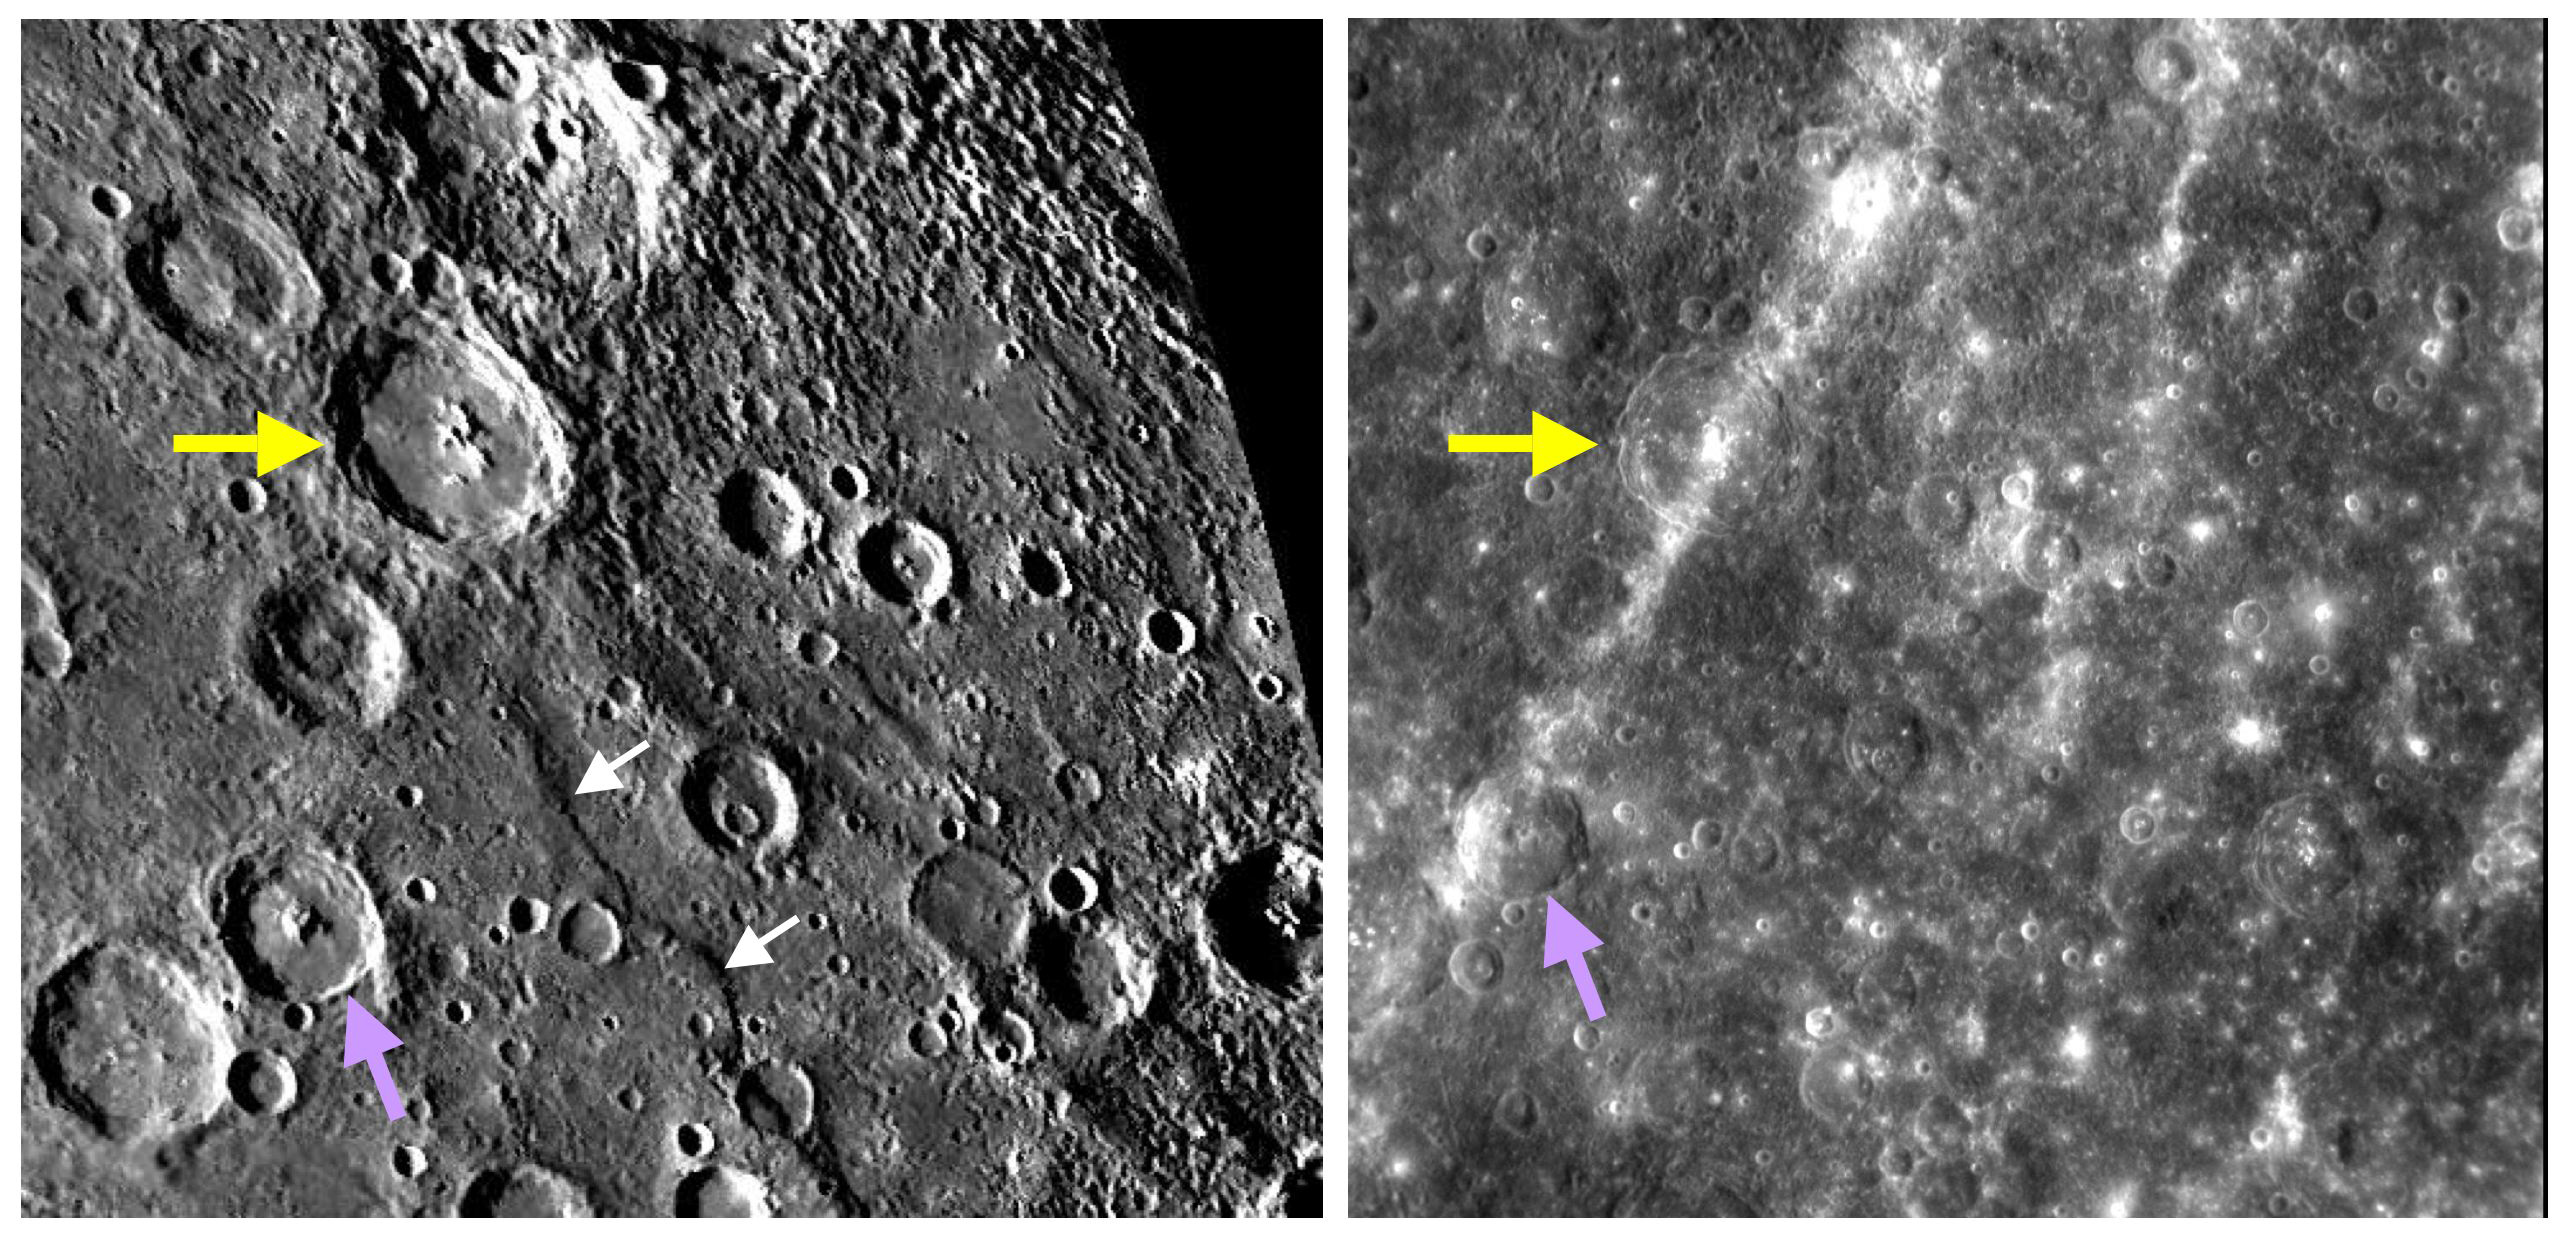

Changing Stripes

This pair of images illustrates the dramatic effect that illumination and viewing geometry (i.e., the angle at which Sunlight strikes the surface, and the angle from which the spacecraft views the surface) has on the appearance of terrain on Mercury. The image on the right is a frame captured by MESSENGER’s NAC as the spacecraft was departing the planet after its second Mercury flyby. On the left is a portion of a mosaic made from Mariner 10 clear-filter images, obtained by that mission in 1974. The yellow arrows point to the 90-kilometer- (56-mile-) diameter crater Asvaghosa (named for the first century AD Indian philosopher and poet), and the purple arrows indicate a smaller crater to the southwest. A bright ray, prominently visible in the high-Sun MESSENGER frame, crosses both craters. The stripe of high-reflectance material may have originated at Kuiper crater (to the southwest PIA11355) or may come from a newly imaged crater to the northeast (PIA11356) that has an extensive ray system. This ray and others seen in the NAC image were mostly invisible to Mariner 10, because low-Sun illumination emphasizes topography instead of differences in reflectance. As another example, the curving scarp (cliff) named Santa Maria Rupes (white arrows in the left image) is visible in the Mariner 10 image by the shadow it casts, but this rupes disappears in the MESSENGER image when the Sun is high overhead. Images collected under both high- and low-Sun conditions are needed for geologists to develop a complete understanding of the features on a planetary surface. For another example of the appearance of Mercury under contrasting lighting conditions, see the October 11 featured image (PIA11361).

Date Acquired: October 6, 2008
Image Mission Elapsed Time (MET): 131774145
Instrument: Narrow Angle Camera (NAC) of the Mercury Dual Imaging System (MDIS)
Resolution: 550 meters/pixel (0.34 miles/pixel)
Scale: Asvaghosa crater is 90 kilometers in diameter (56 miles)
Spacecraft Altitude: 21,000 kilometers (13,000 miles)

These images are from MESSENGER, a NASA Discovery mission to conduct the first orbital study of the innermost planet, Mercury. For information regarding the use of images, see the MESSENGER image use policy.

Credit: NASA/Johns Hopkins University Applied Physics Laboratory/Carnegie Institution of Washington